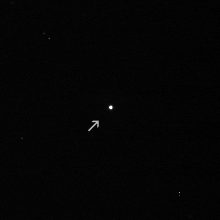

Masursky

A series of wide angle and narrow angle images, through a variety of spectral and polarizing filters, was taken of the asteroid between 7 and 5.5 hours before closest approach, from a distance of 1.6 million km, in the hopes of determining the body’s size, reflectivity, asteroid type and possibly its rotation period. The face of Masursky seen by the Cassini Imaging Science Subsystem (ISS) at a Sun-asteroid-spacecraft angle of 90 degrees has been measured to be roughly 15 – 20 km in diameter, assuming a spherical shape. Preliminary determination of its reflectivity indicates that it may not, in fact, be an S-type asteroid like Gaspra, Ida and Eros, a puzzling result given its dynamical association with the Eunomia family of S-type asteroids. Examination and analysis of the remaining images may settle this matter as well as place limits on the body’s rotation period.

The asteroid is named for renowned planetary geologist Harold Masursky (1923-1990), a major participant in the historic Mercury and Apollo planetary programs, the Viking mission to Mars and the Voyager mission to outer solar system.

The image above is the first wide angle (WA) image taken of Masursky on January 23, 2000 at 3:01 UTC (full resolution version). In this 32 second exposure, the cameras were continuously pointed to Masursky which was traveling roughly right to left at 0.2 WA pixels/sec (about 12 microradians/sec) across the constellation of Aquila. The stars in this 3.5 degree field of view are streaked due to this target-motion compensation. Some of the streaks and point-like sources in this frame are in fact the images left by cosmic rays which hit the CCD of the camera during the exposure.

This narrow angle 1.2 second exposure was shuttered simultaneously with the wide angle image above, and is a factor of ten higher in resolution (full resolution version) . It is from images like this that the size of Masursky was determined. Some of the streaks and point-like sources in this 0.35 degree frame are infect the images left by cosmic rays which hit the camera’s CCD. The imaging data were processed and released by the Cassini Imaging Central Laboratory for Operations (CICLOPS) at the University of Arizona’s Lunar and Planetary Laboratory, Tucson, AZ.

Cassini, launched in 1997, is a joint mission of NASA, the European Space Agency and Italian Space Agency. The mission is managed by NASA’s Jet Propulsion Laboratory, Pasadena, CA, for NASA’s Office of Space Science, Washington DC. JPL is a division of the California Institute of Technology, Pasadena, CA.

Credit: NASA/JPL